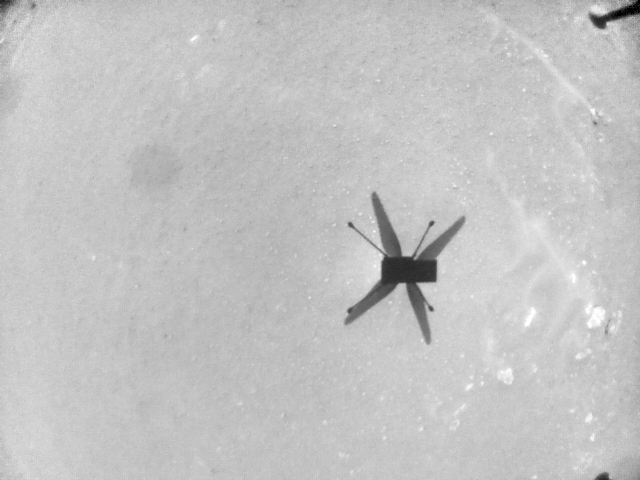

Ingenuity Flight Six Navcam Image

This sequence of images – taken on May 22, 2021, by the navigation camera aboard NASA’s Ingenuity Mars Helicopter – depicts the last 29 seconds of the rotorcraft’s sixth flight. Frame rate is 3.3 frames per second until Ingenuity began its final descent to the surface, at which point it collected a frame every two seconds.

The Ingenuity Mars Helicopter was built by JPL, which also manages the technology demonstration project for NASA Headquarters. It is supported by NASA’s Science, Aeronautics Research, and Space Technology mission directorates. NASA’s Ames Research Center in California’s Silicon Valley, and NASA’s Langley Research Center in Hampton, Virginia, provided significant flight performance analysis and technical assistance during Ingenuity’s development. AeroVironment Inc., Qualcomm, and SolAero also provided design assistance and major vehicle components. Lockheed Martin Space designed and manufactured the Mars Helicopter Delivery System.

Credit: NASA/JPL-Caltech